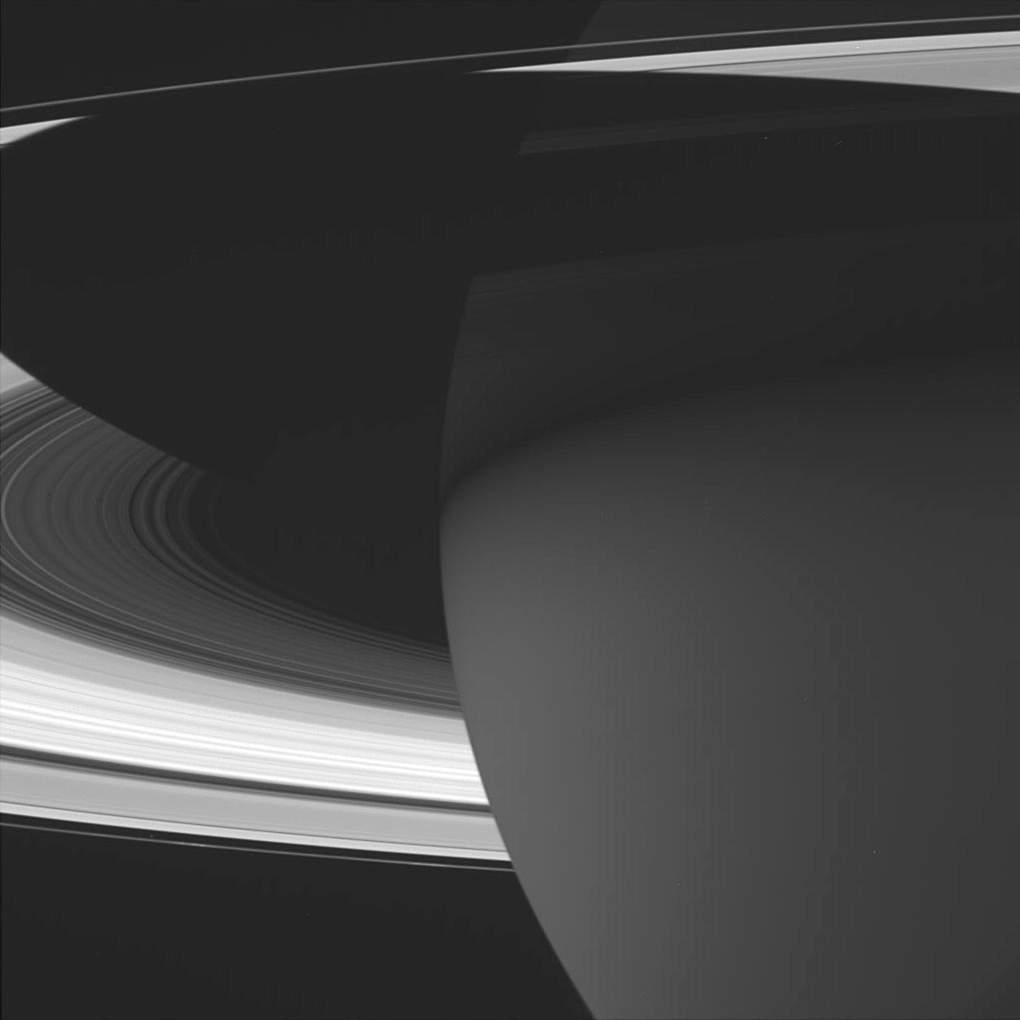

The Adventure Ahead

This majestic view of Saturn captures several phenomena of interest to scientists working on the Cassini mission. The planet’s nighttime atmosphere looms ahead — an excellent place to search for storms and lightning. Saturn’s shadow stretches across the rings, which will over the next four years receive their most thorough examination since Galileo discovered them in 1610. And barely visible near lower right just inside the F ring, is the small shepherd moon Prometheus (102 kilometers, or 63 miles across). Researchers will explore the many moons of Saturn, including special ones like Prometheus that help maintain some of the rings and gaps in this complex and dynamic system.

The image was taken in visible light with the Cassini spacecraft wide angle camera on Oct. 29, 2004, at a distance of about 940,000 kilometers (584,000 miles) from Saturn. The image scale is 52 kilometers (33 miles) per pixel.

The Cassini-Huygens mission is a cooperative project of NASA, the European Space Agency and the Italian Space Agency. The Jet Propulsion Laboratory, a division of the California Institute of Technology in Pasadena, manages the Cassini-Huygens mission for NASA’s Office of Space Science, Washington, D.C. The Cassini orbiter and its two onboard cameras, were designed, developed and assembled at JPL. The imaging team is based at the Space Science Institute, Boulder, Colo.

Credit: NASA/JPL/Space Science Institute